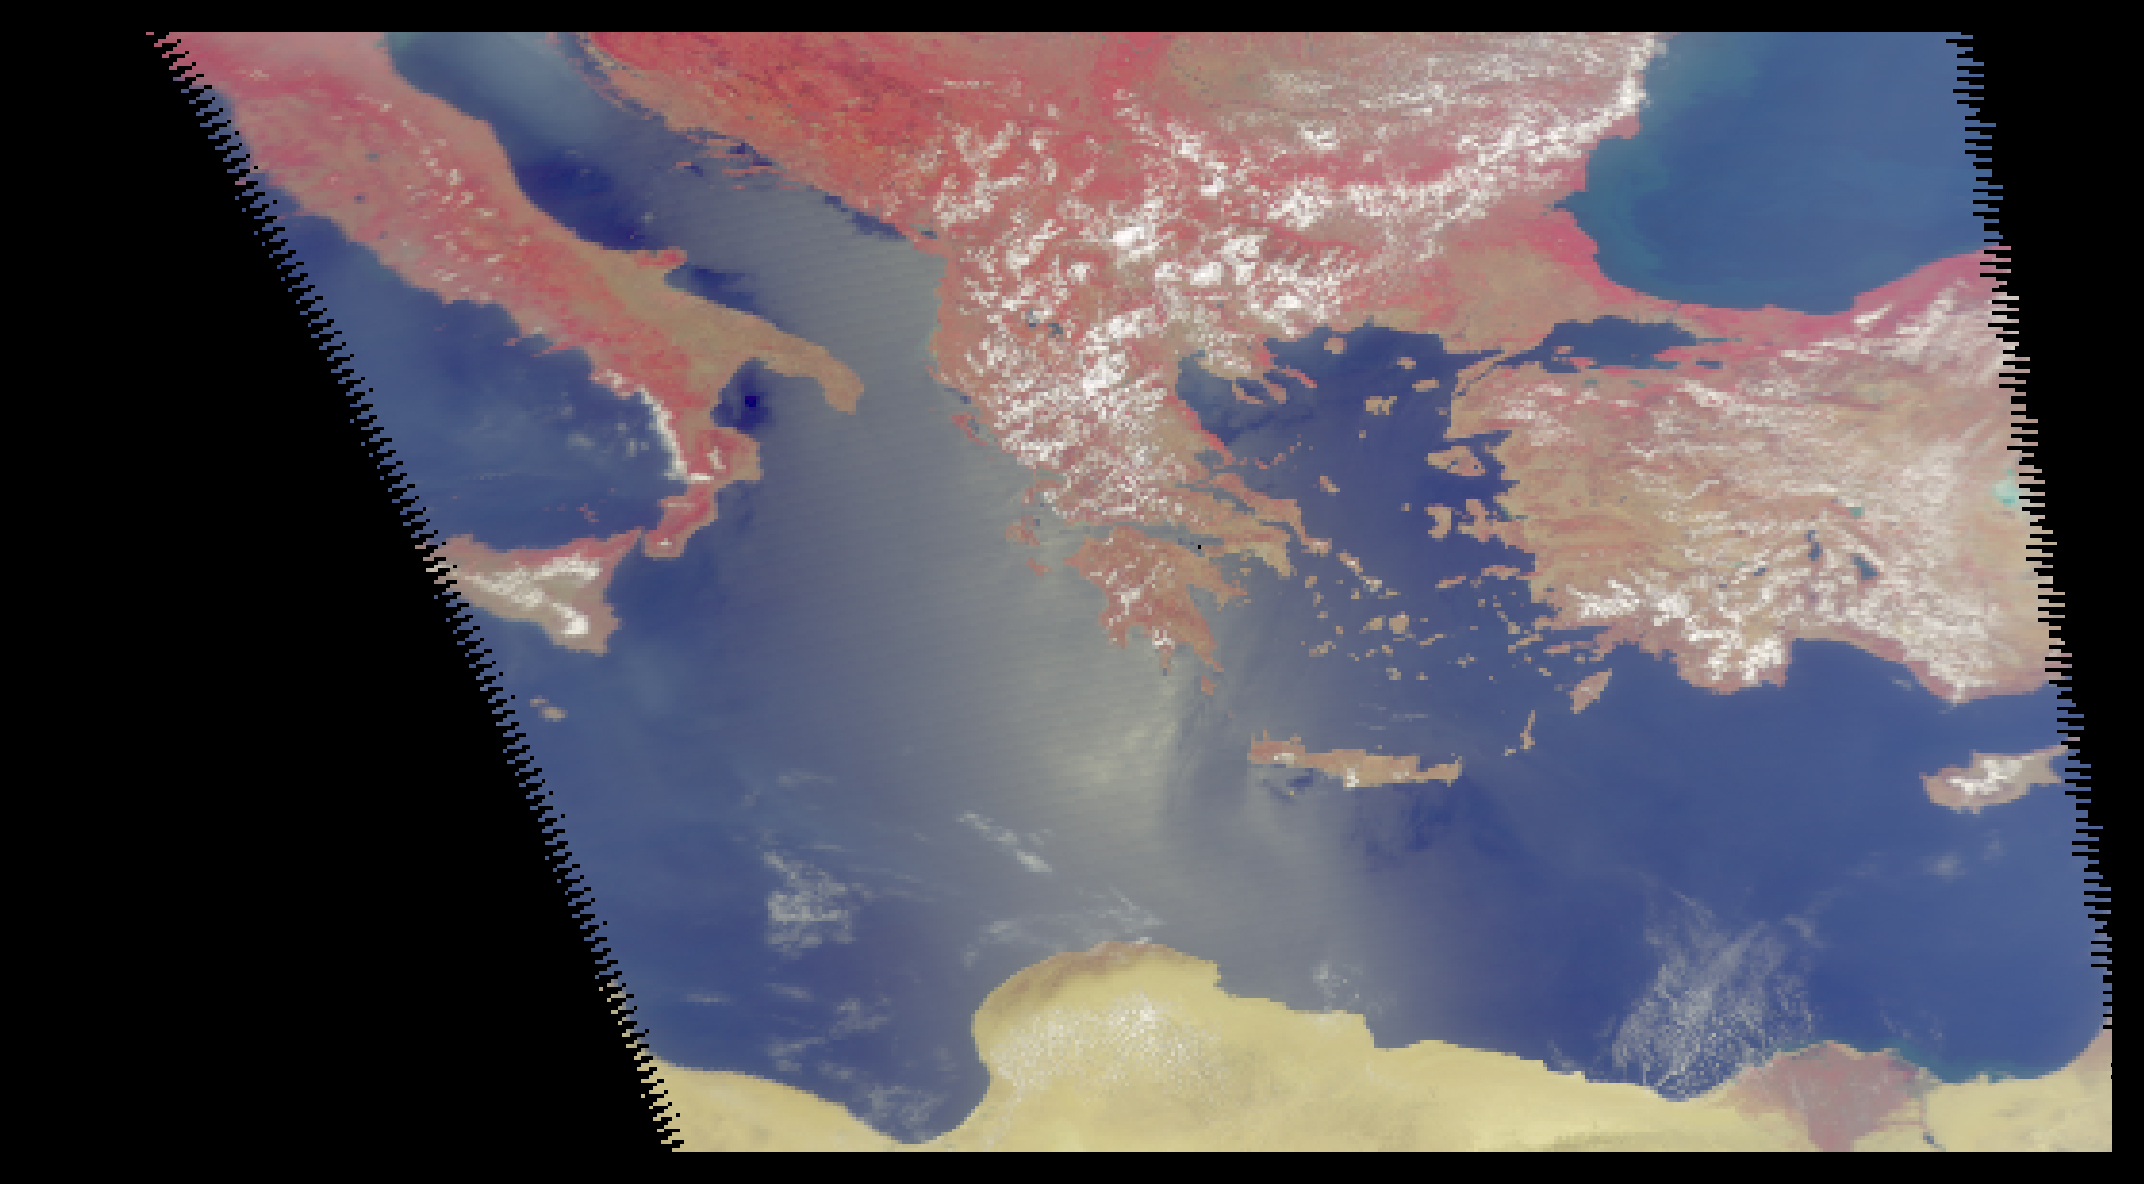

AIRS First Light Data: Eastern Mediterranean, June 14, 2002

Four images of the Mediterranean obtained concurrently on June 14, 2002 from the three instruments that make up the Atmospheric Infrared Sounder experiment system aboard NASA’s Aqua spacecraft. The system features thousands of individual channels that observe Earth in the visible, infrared and microwave spectral regions. Each channel has a unique sensitivity to temperature, moisture, surface conditions and clouds.

This visible light image from the AIRS instrument shows a band of white clouds extending from the Adriatic Sea over Greece to the Black Sea.

The AIRS image (figure 1) at 900 cm-1 (11 micrometers) measures actual surface or cloud top temperatures. In it, land and ocean boundaries are well defined, with land appearing as warmer (darker red) than the ocean. The band of cold high cumulus clouds appears blue, with the darkest blue most likely a large thunderstorm.

The 150 gigahertz channel from the Humidity Sounder for Brazil instrument (figure 2) is sensitive to moisture, ice particles and precipitation. The dry land temperature is comparable to the 11 micrometer temperatures, but over ocean this channel measures the temperature of moisture in the mid troposphere. The cold, blue areas off Sicily and in the Aegean Sea represent unusually dry areas over the ocean. There, clouds appear as green filaments–likely areas of precipitation.

The 31.4 gigahertz channel from the Advanced Microwave Sounding Unit instrument (figure 3) is not affected by clouds.

NASA’s Atmospheric Infrared Sounder (AIRS) onboard NASA’s Aqua spacecraft, began sending high quality data on June 12, 2002. This “first light” data is exceeding the expectations of scientists, confirming that the AIRS experiment is well on its way to meeting its goals of improving weather forecasting, establishing the connection between severe weather and climate change, determining if the global water cycle is accelerating, and detecting the effects of increased greenhouse gases.

About AirsThe Atmospheric Infrared Sounder, AIRS, in conjunction with the Advanced Microwave Sounding Unit, AMSU, senses emitted infrared and microwave radiation from Earth to provide a three-dimensional look at Earth’s weather and climate. Working in tandem, the two instruments make simultaneous observations all the way down to Earth’s surface, even in the presence of heavy clouds. With more than 2,000 channels sensing different regions of the atmosphere, the system creates a global, three-dimensional map of atmospheric temperature and humidity, cloud amounts and heights, greenhouse gas concentrations, and many other atmospheric phenomena. The Humidity Sounder for Brazil, HSB, is a 4-channel microwave sounder provided by Brazil that obtained humidity profiles throughout the atmosphere even under conditions of heavy cloudiness and haze. The HSB provided high quality data until February 2003. Launched into Earth orbit in 2002, the AIRS, AMSU, and HSB instruments fly onboard NASA’s Aqua spacecraft and are managed by NASA’s Jet Propulsion Laboratory in Pasadena, Calif., under contract to NASA. JPL is a division of the California Institute of Technology in Pasadena.

Credit: NASA/JPL